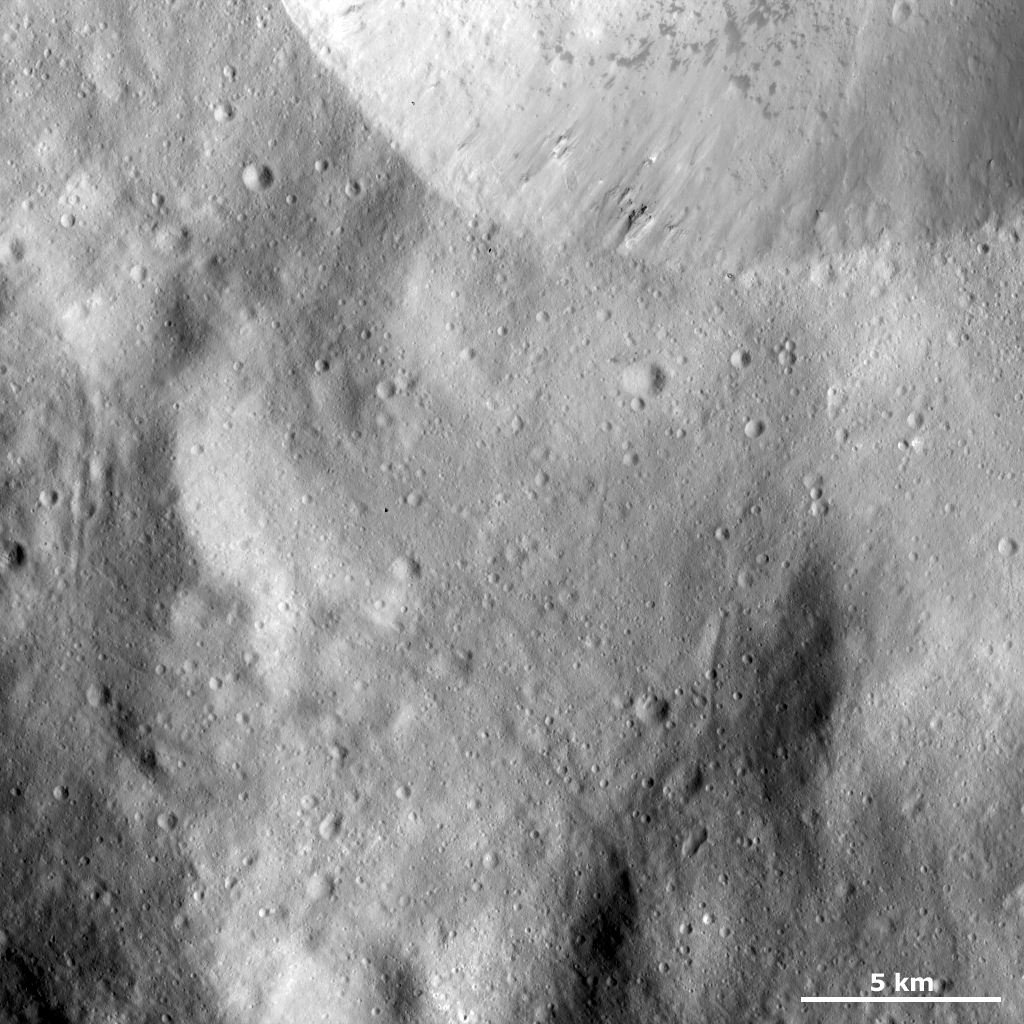

Sharp Crater Rim with Dark Material and Boulders

This Dawn FC (framing camera) image shows part of the sharp, fresh rim of a large crater in the top part of the image. There is some bright material slumping towards the center of this crater but this is mostly overshadowed by the dark material, which has a splotchy appearance and is reasonably densely distributed across the part of the crater visible in this image. Around the middle part of the crater rim there are some boulders, which are identified by the dark shadows that they cast. These boulders are probably also slumping towards the center of this crater. The region surrounding this crater is reasonably smooth, which suggests that it is covered by fine-grained ejecta material.

This image is located in Vesta’s Urbinia quadrangle and the center of the image is 63.3 degrees south latitude, 311.0 degrees east longitude. NASA’s Dawn spacecraft obtained this image with its framing camera on Dec. 13, 2011. This image was taken through the camera’s clear filter. The distance to the surface of Vesta is 272 kilometers (163 miles) and the image has a resolution of about 25 meters (82 feet) per pixel. This image was acquired during the LAMO (low-altitude mapping orbit) phase of the mission.

The Dawn mission to Vesta and Ceres is managed by NASA’s Jet Propulsion Laboratory, a division of the California Institute of Technology in Pasadena, for NASA’s Science Mission Directorate, Washington D.C. UCLA is responsible for overall Dawn mission science. The Dawn framing cameras have been developed and built under the leadership of the Max Planck Institute for Solar System Research, Katlenburg-Lindau, Germany, with significant contributions by DLR German Aerospace Center, Institute of Planetary Research, Berlin, and in coordination with the Institute of Computer and Communication Network Engineering, Braunschweig. The Framing Camera project is funded by the Max Planck Society, DLR, and NASA/JPL.

Credit: NASA/JPL-Caltech/UCLA/MPS/DLR/IDA